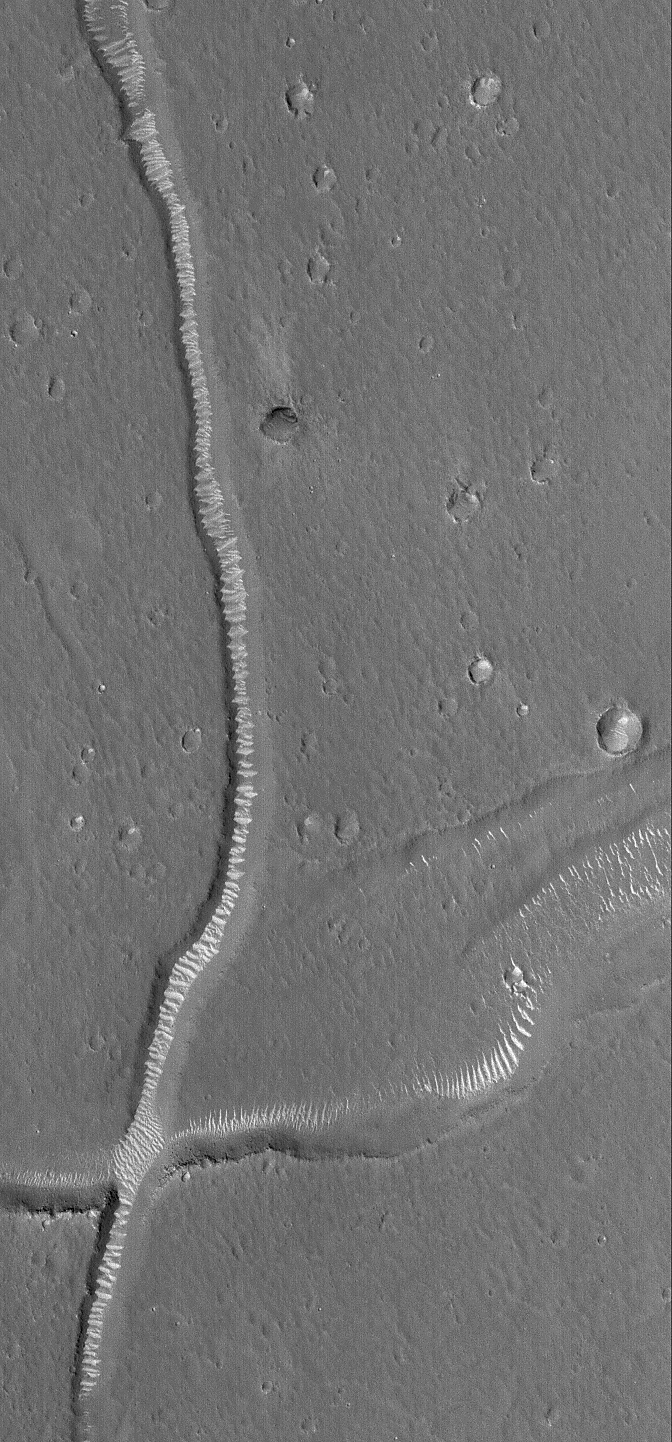

Rippled Labyrinth

8 September 2006
This Mars Global Surveyor (MGS) Mars Orbiter Camera (MOC) image shows light-toned ripples covering the floors of troughs in the Adamas Labyrinthus region of northern Elysium Planitia. The ripple crests generally run perpendicular to the trend of each trough, indicating that the dominant winds involved in shaping these ripples blow up and down, through the troughs, independent of the direction of winds that blow across the plains outside the troughs.

Location near 32.7°N, 251.1°W
Image width: ~3 km (~1.9 mi)
Illumination from: lower left
Season: Northern Spring

Credit: NASA/JPL/Malin Space Science Systems